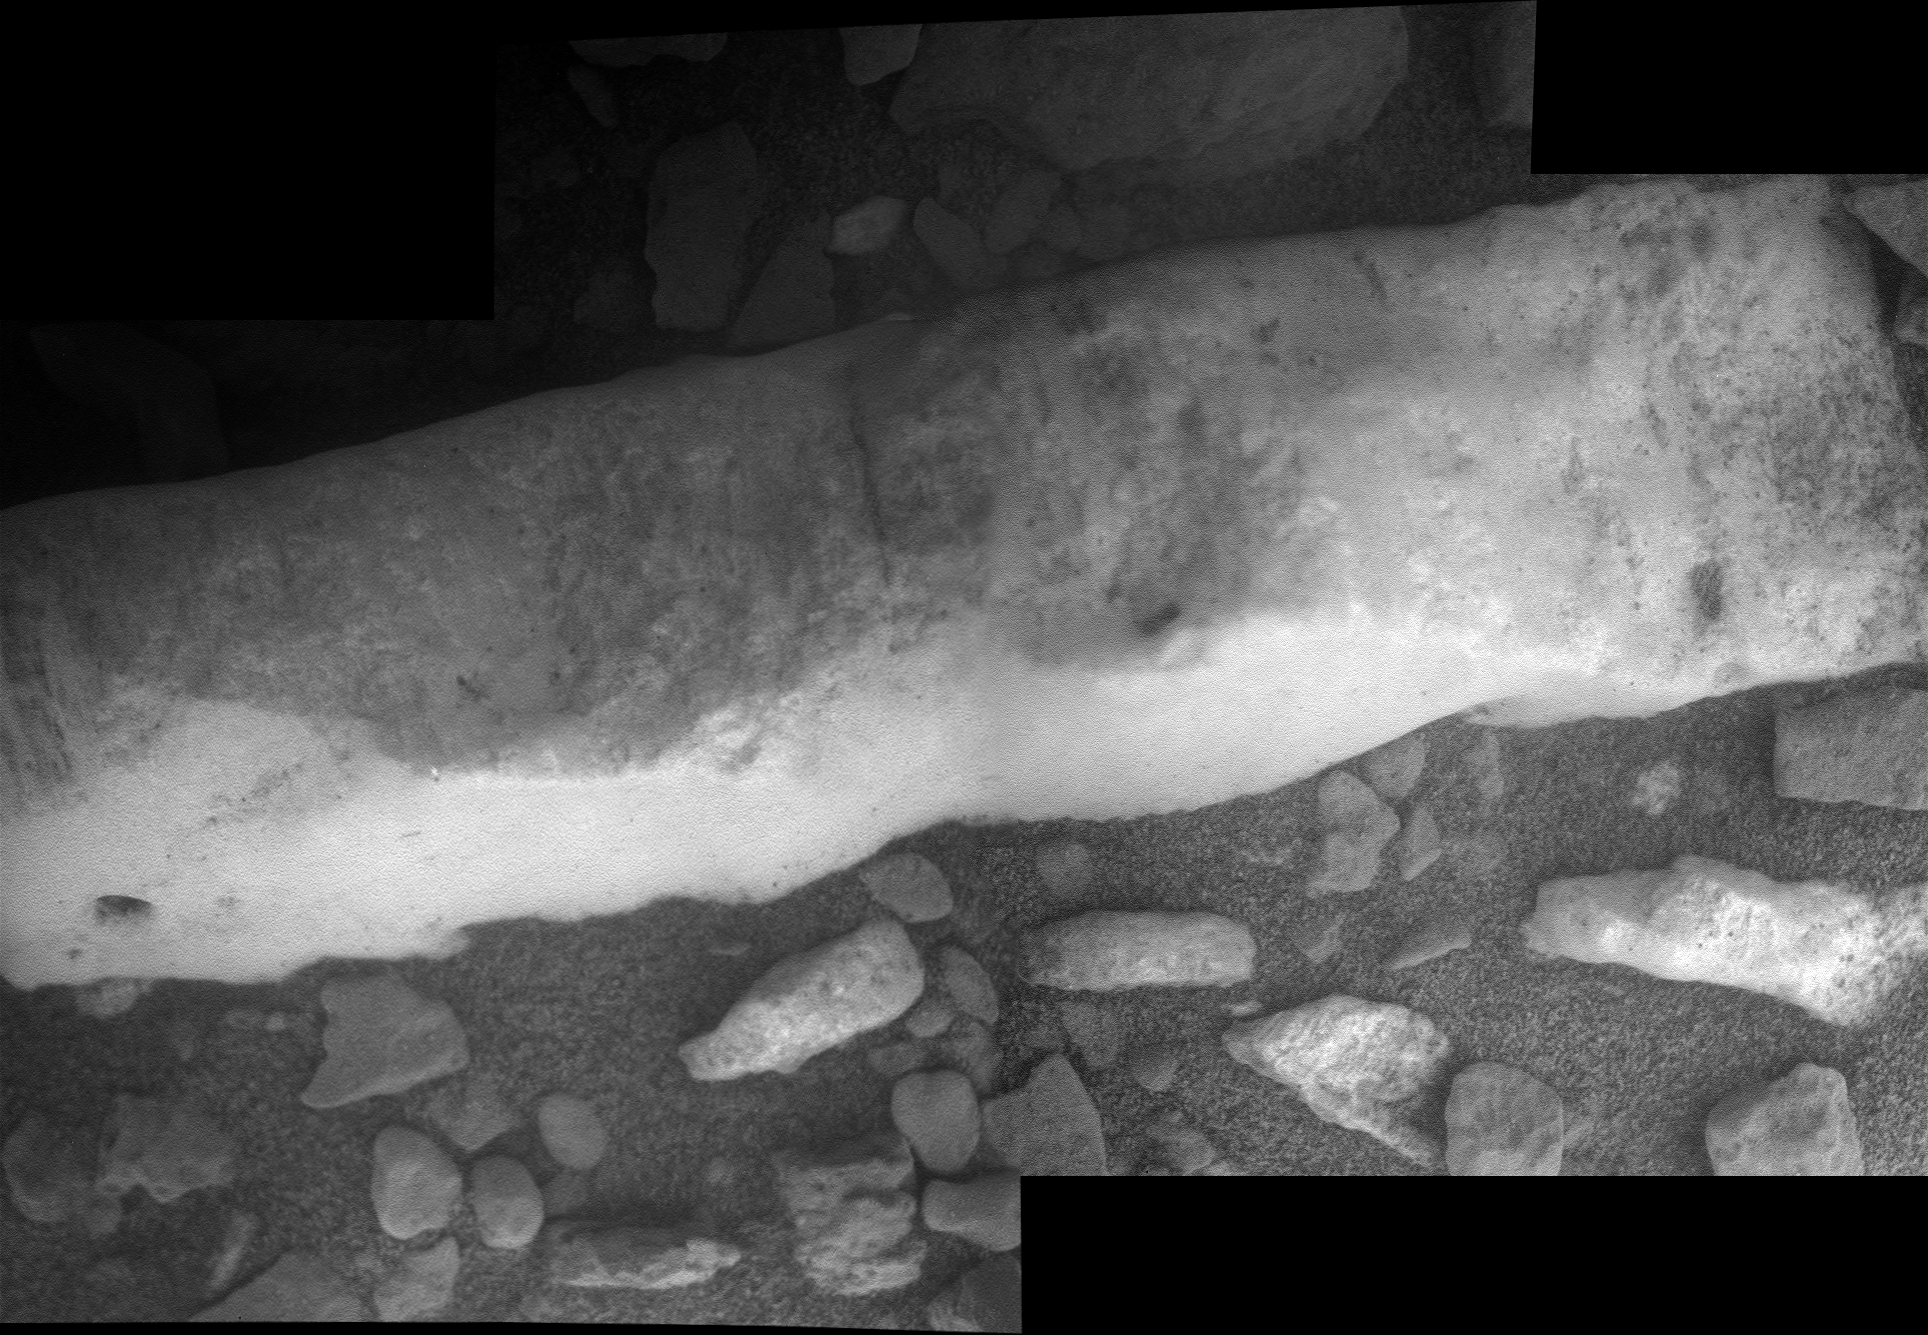

Close-up View of ‘Homestake’ Vein

This close-up view of a mineral vein called “Homestake” comes from the microscopic imager on NASA’s Mars Exploration Rover Opportunity. The vein is about the width of a thumb and about 18 inches (45 centimeters) long. Opportunity examined it in November 2011 and found it to be rich in calcium and sulfur, possibly the calcium-sulfate mineral gypsum.

“Homestake” is near the edge of the “Cape York” segment of the western rim of Endeavour Crater.

This view blends three exposures taken by the microscopic imager during the 2,765th and 2,766th Martian days, or sols, of Opportunity’s career on Mars (Nov. 3 and 4, 2011).

Credit: NASA/JPL-Caltech